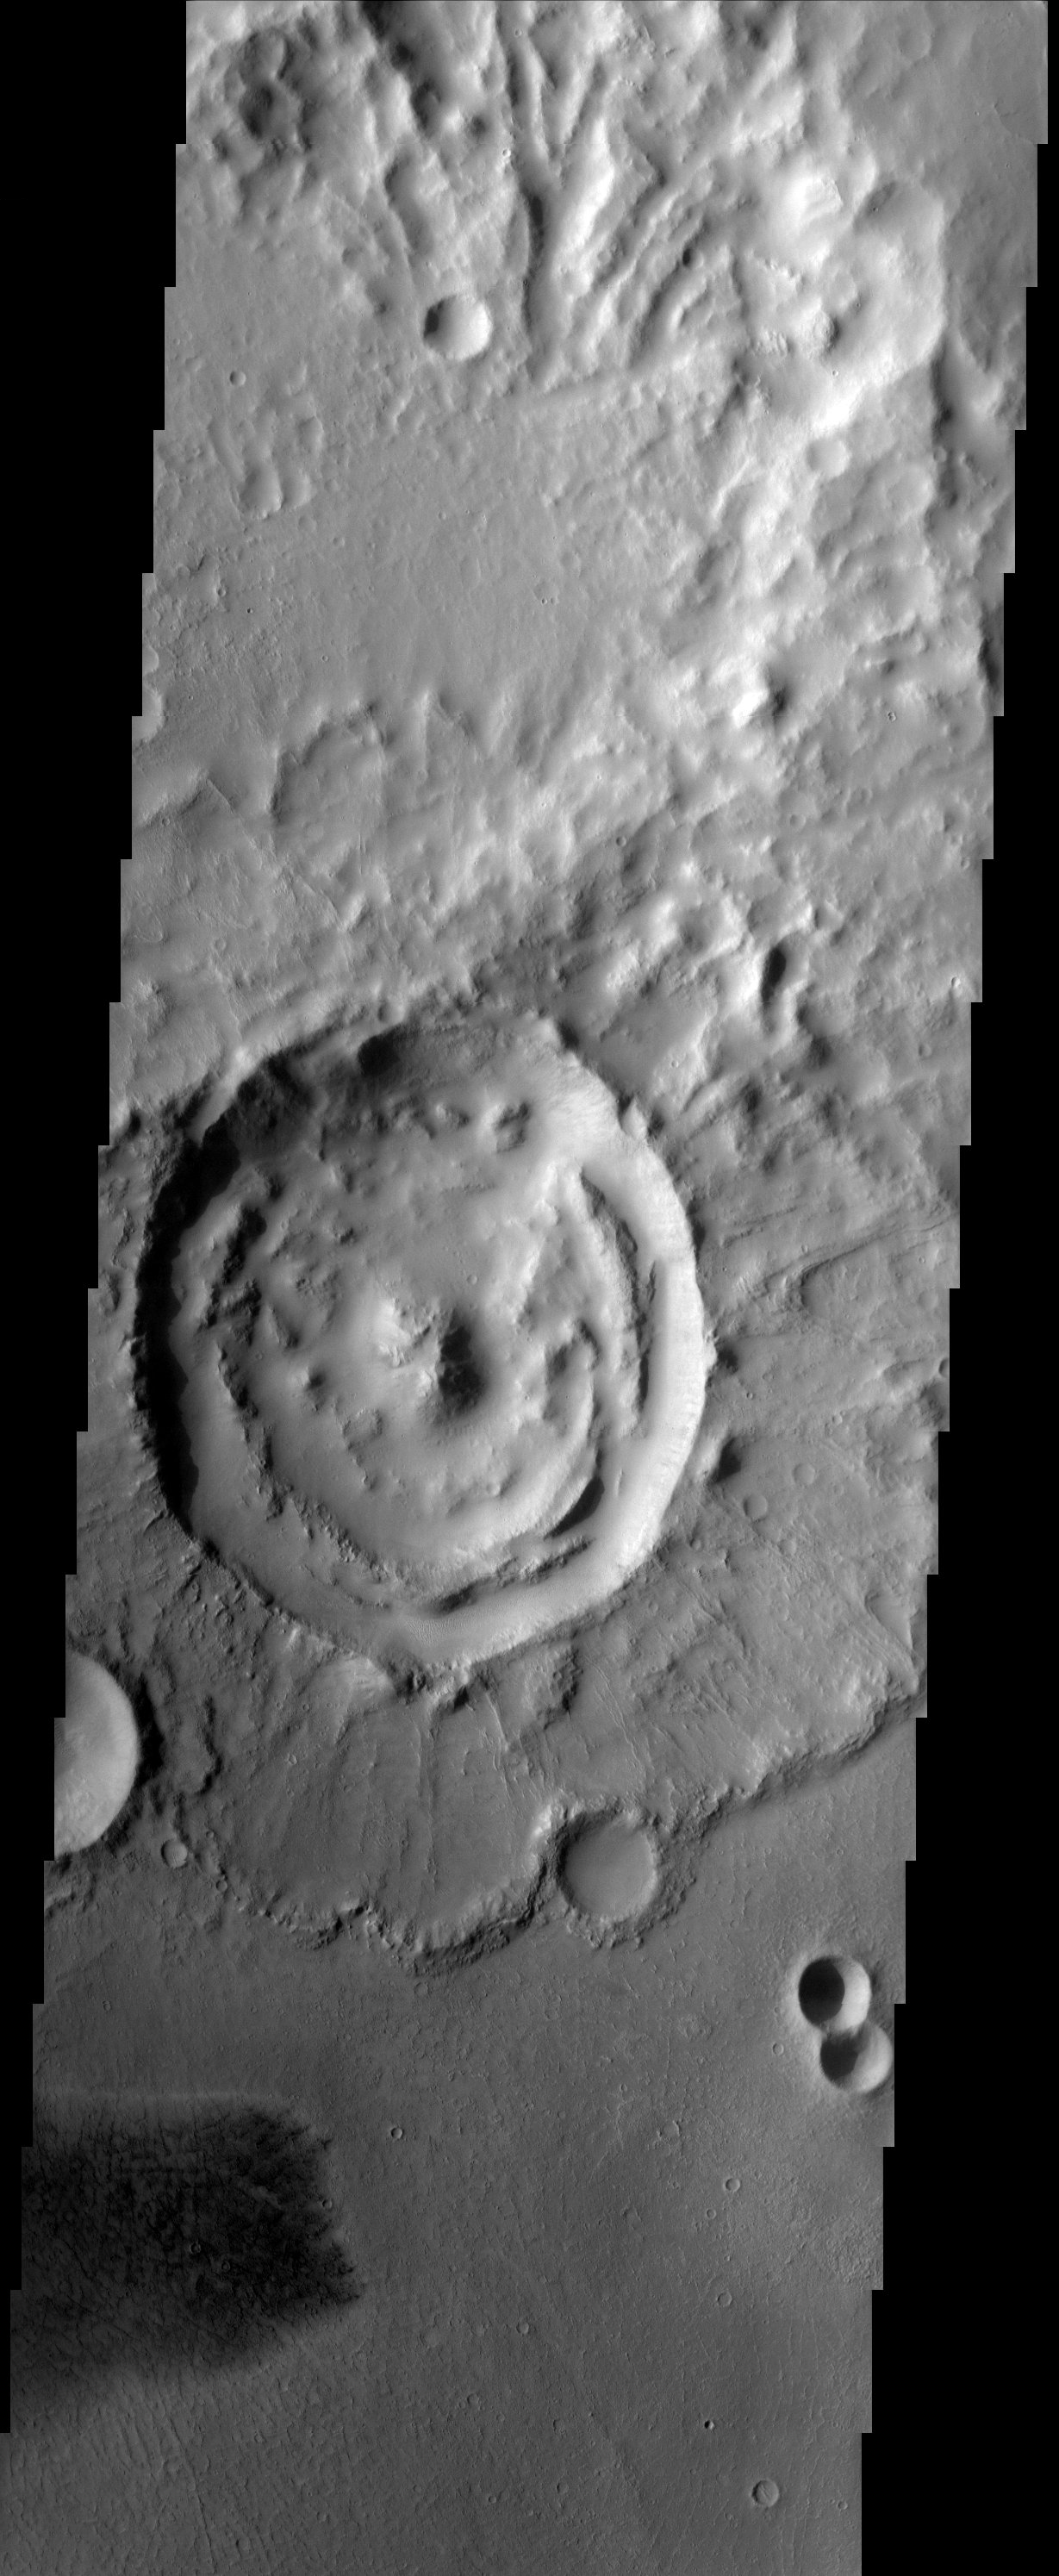

Arabia Terra

Impact crater with rampart ejecta blanket in Arabia Terra.

Note: this THEMIS visual image has not been radiometrically nor geometrically calibrated for this preliminary release. An empirical correction has been performed to remove instrumental effects. A linear shift has been applied in the cross-track and down-track direction to approximate spacecraft and planetary motion. Fully calibrated and geometrically projected images will be released through the Planetary Data System in accordance with Project policies at a later time.

NASA’s Jet Propulsion Laboratory manages the 2001 Mars Odyssey mission for NASA’s Office of Space Science, Washington, D.C. The Thermal Emission Imaging System (THEMIS) was developed by Arizona State University, Tempe, in collaboration with Raytheon Santa Barbara Remote Sensing. The THEMIS investigation is led by Dr. Philip Christensen at Arizona State University. Lockheed Martin Astronautics, Denver, is the prime contractor for the Odyssey project, and developed and built the orbiter. Mission operations are conducted jointly from Lockheed Martin and from JPL, a division of the California Institute of Technology in Pasadena.

Image information: VIS instrument. Latitude 5.8, Longitude 5.5 East (354.2 West). 19 meter/pixel resolution.

Credit: NASA/JPL/Arizona State University